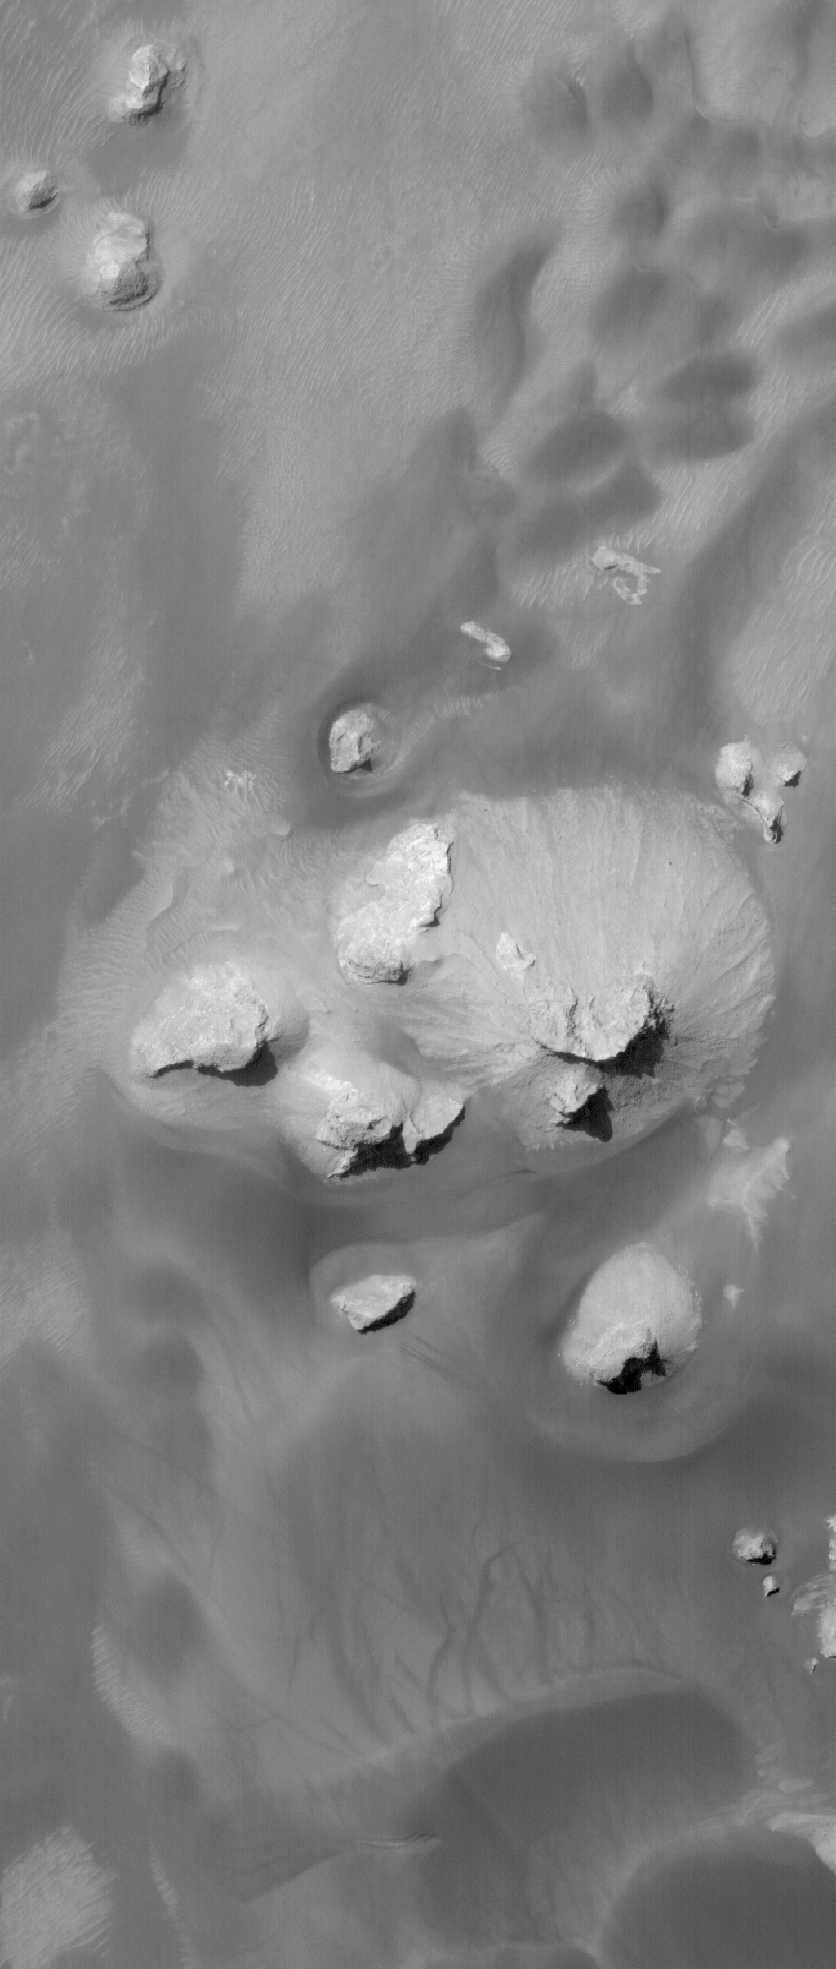

Rabe Remnants

15 July 2006
This Mars Global Surveyor (MGS) Mars Orbiter Camera (MOC) image shows remnants — buttes and knobs — of light-toned rock, perhaps sedimentary in origin, on the floor of Rabe Crater. The buttes and knobs are surrounded by dark, windblown sands that are crisscrossed dust devil tracks.

Location near: 44.0°S, 325.9°W
Image width: ~3 km (~1.9 mi)
Illumination from: upper left
Season: Southern Summer

Credit: NASA/JPL/Malin Space Science Systems